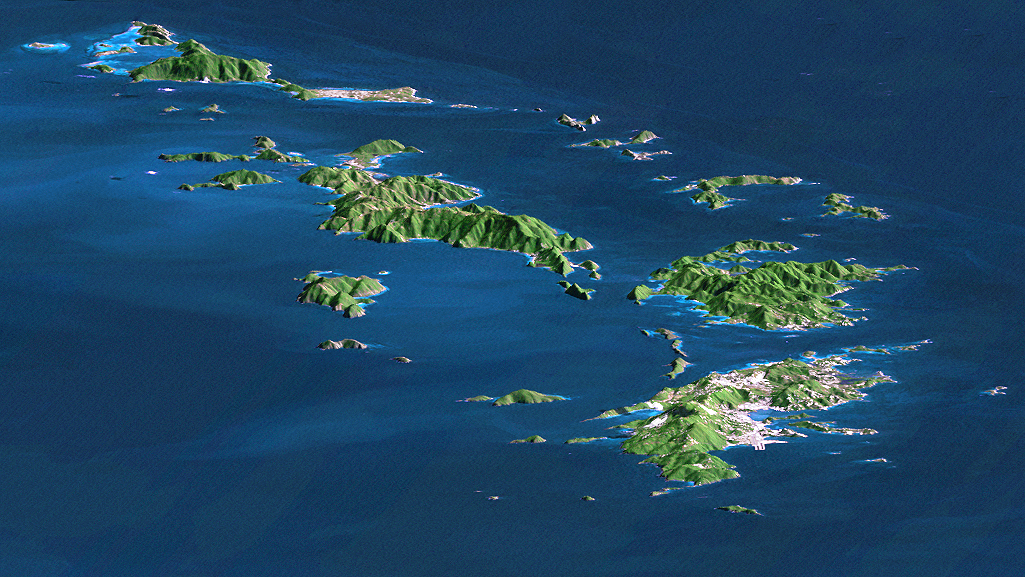

SRTM Perspective with Landsat Virgin Islands, Caribbean

St. Thomas, St. John, Tortola, and Virgin Gorda are the four main islands (front to back) of this east-looking view of the U.S. Virgin Islands and British Virgin Islands, along the northeast perimeter of the Caribbean Sea. For this view, a nearly cloud-free Landsat image was draped over elevation data from the Shuttle Radar Topography Mission (SRTM), and shading derived from the SRTM data was added to enhance the topographic expression. Elevation is shown with 1.5x scaled vertical exaggeration. Coral reefs fringe the islands in many locations and appear as very light shades of blue. Tropical vegetation appears green, and developed areas appear in shades of brown and white.

As in much of the world, topography is the primary factor in the pattern of land use development in the Virgin Islands. Topography across most of the islands is quite rugged, and although the steep slopes create a scenic setting, they crowd most development into the small areas of low relief terrain, generally along the shoreline. The topographic pattern also affects water supply, wastewater disposal, landfill locations, road construction, and most other features of the development infrastructure. Topography also defines the natural drainage pattern, which is the major consideration in anticipating tropical storm water runoff dangers, as well as the dangers of heightened sediment impacts upon the adjacent coral reefs.

Landsat has been providing visible and infrared views of the Earth since 1972. SRTM elevation data matches the 30-meter (98-foot) resolution of most Landsat images and substantially helps in analyzing the large and growing Landsat image archive.

Elevation data used in this image were acquired by the Shuttle Radar Topography Mission aboard the Space Shuttle Endeavour, launched on February 11, 2000. The mission used the same radar instrument that comprised the Spaceborne Imaging Radar-C/X-Band Synthetic Aperture Radar that flew twice on the Space Shuttle Endeavour in 1994. The Shuttle Radar Topography Mission was designed to collect three-dimensional measurements of the Earth’s surface. To collect the 3-D data, engineers added a 60-meter-long (200-foot) mast, installed additional C-band and X-band antennas, and improved tracking and navigation devices. The mission is a cooperative project between NASA, the National Imagery and Mapping Agency of the U.S. Department of Defense, and the German and Italian space agencies. It is managed by NASA’s Jet Propulsion Laboratory, Pasadena, Calif., for NASA’s Earth Science Enterprise, Washington, D.C.

Size: 94.7 kilometers (58.7 miles) view distance, 29.2 kilometers (18.1 miles) view width < br />Location: 18.25 degrees North latitude, 64.75 degrees West longitude
Orientation: Looking EasT
Image Data: Landsat Bands 1,2+4, 3 as blue, green, red, respectively
Original Data Resolution: SRTM and Landsat 30 meters (99 feet)
Date Acquired: February 2000 (SRTM), January 21, 1985 (Landsat)

Credit: NASA/JPL/NIMA